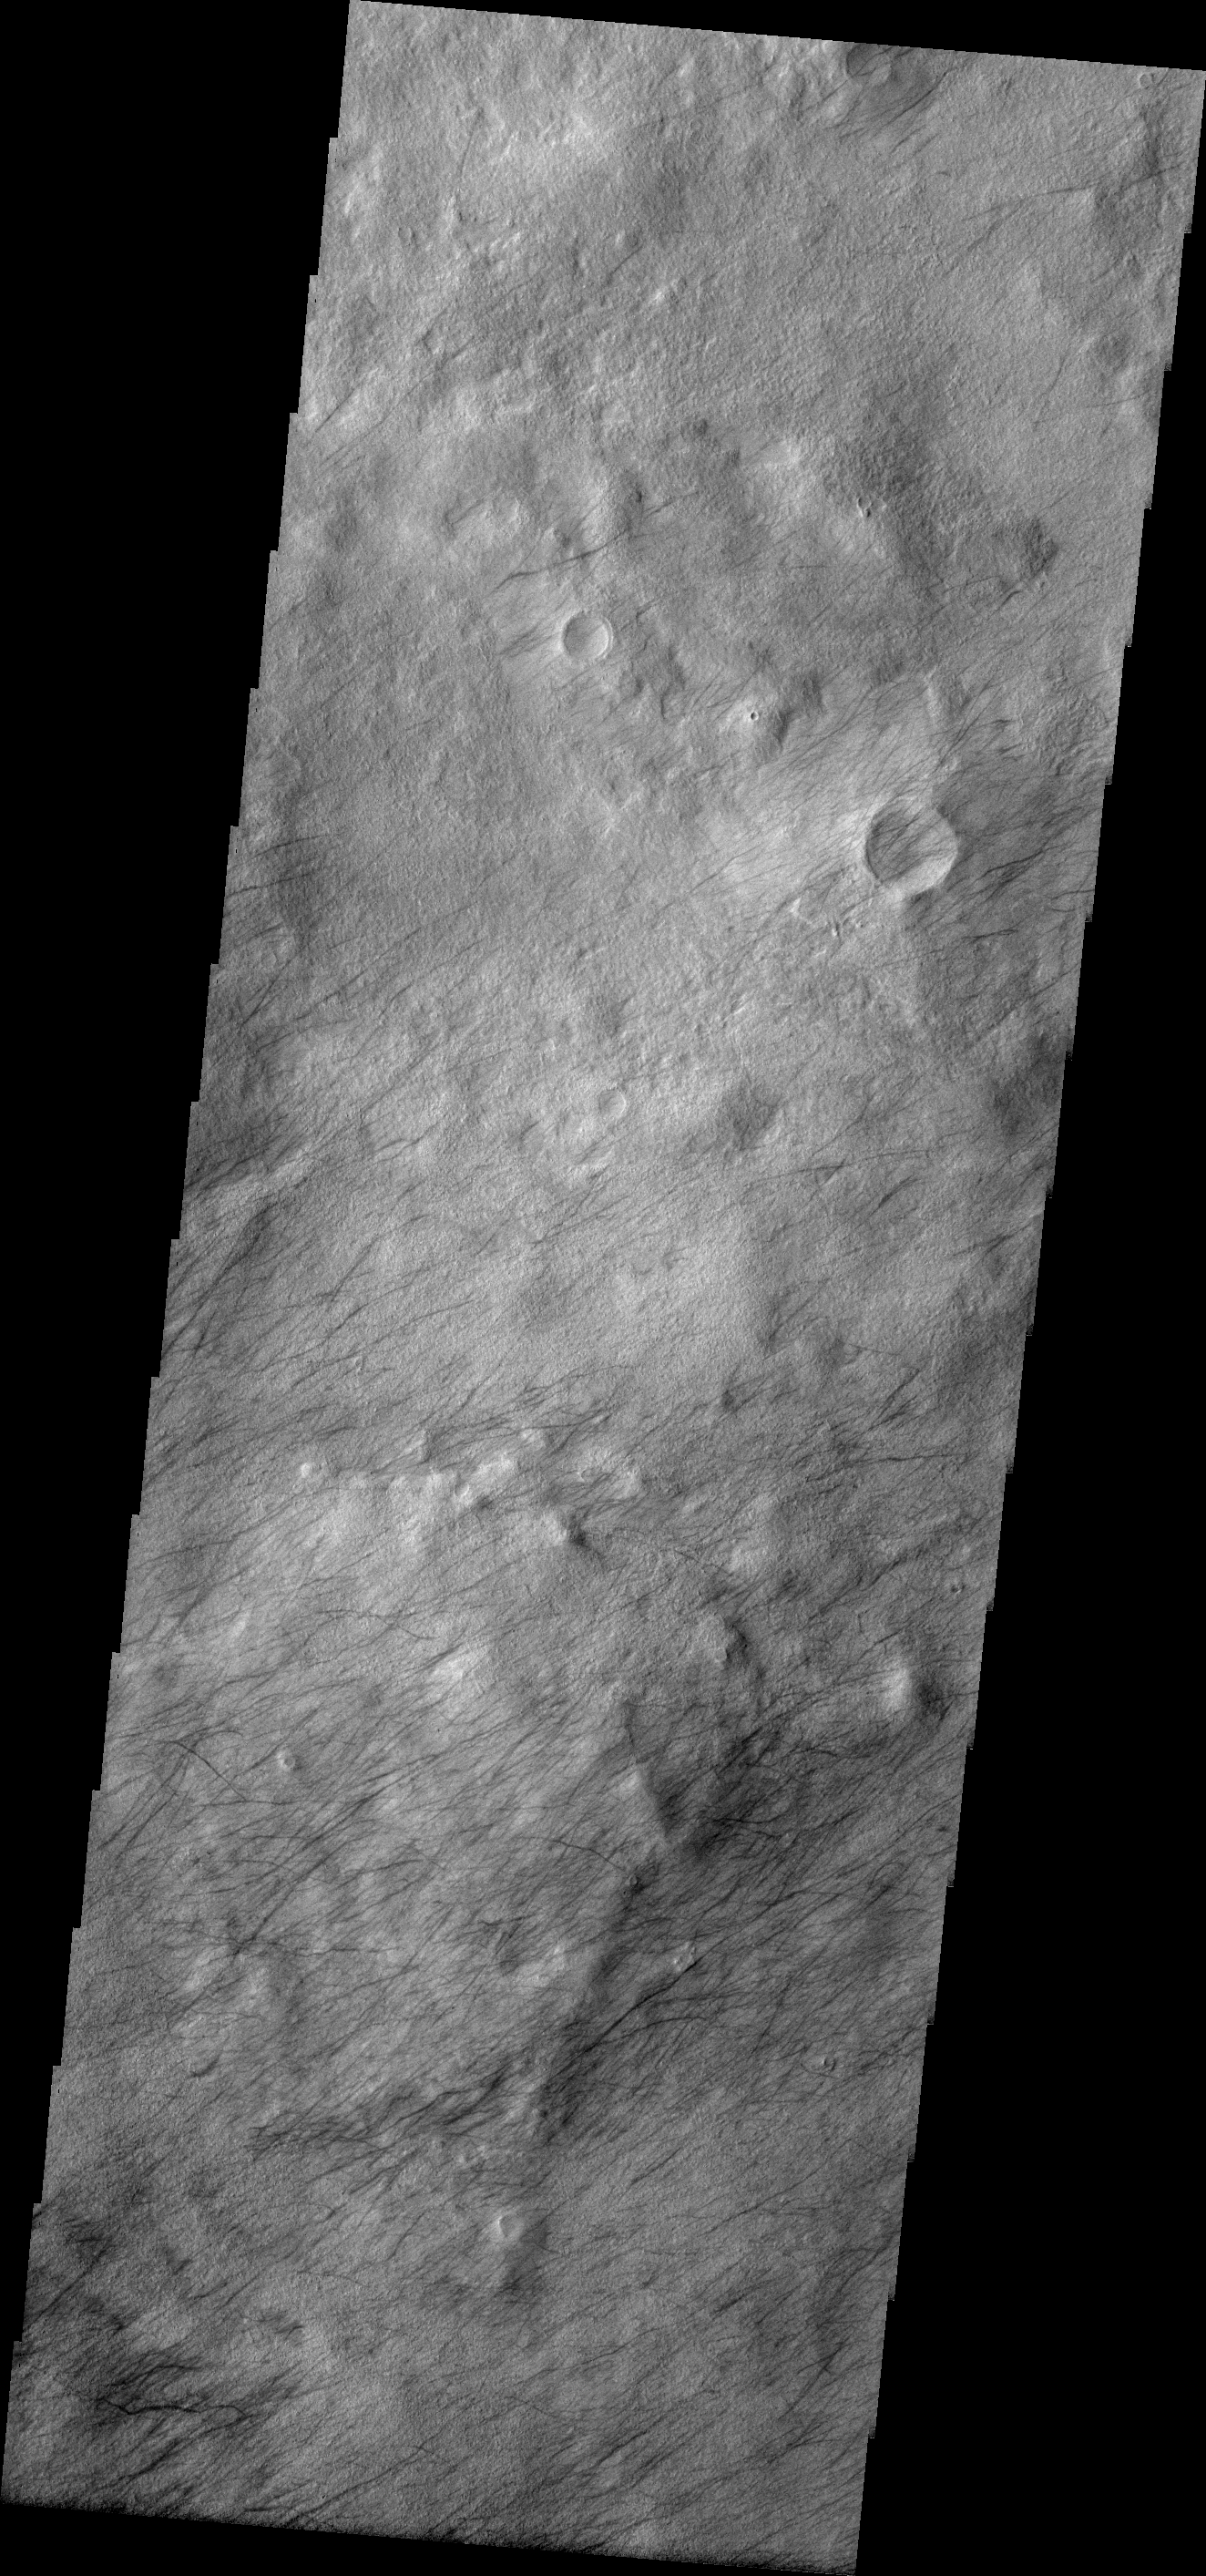

Dust Devil Tracks

These dust devil tracks are located in Terra Sirenum.

Image information: VIS instrument. Latitude -54.3N, Longitude 192.5E. 17 meter/pixel resolution.

Please see the THEMIS Data Citation Note for details on crediting THEMIS images.

Note: this THEMIS visual image has not been radiometrically nor geometrically calibrated for this preliminary release. An empirical correction has been performed to remove instrumental effects. A linear shift has been applied in the cross-track and down-track direction to approximate spacecraft and planetary motion. Fully calibrated and geometrically projected images will be released through the Planetary Data System in accordance with Project policies at a later time.

NASA’s Jet Propulsion Laboratory manages the 2001 Mars Odyssey mission for NASA’s Office of Space Science, Washington, D.C. The Thermal Emission Imaging System (THEMIS) was developed by Arizona State University, Tempe, in collaboration with Raytheon Santa Barbara Remote Sensing. The THEMIS investigation is led by Dr. Philip Christensen at Arizona State University. Lockheed Martin Astronautics, Denver, is the prime contractor for the Odyssey project, and developed and built the orbiter. Mission operations are conducted jointly from Lockheed Martin and from JPL, a division of the California Institute of Technology in Pasadena.

Credit: NASA/JPL/ASU